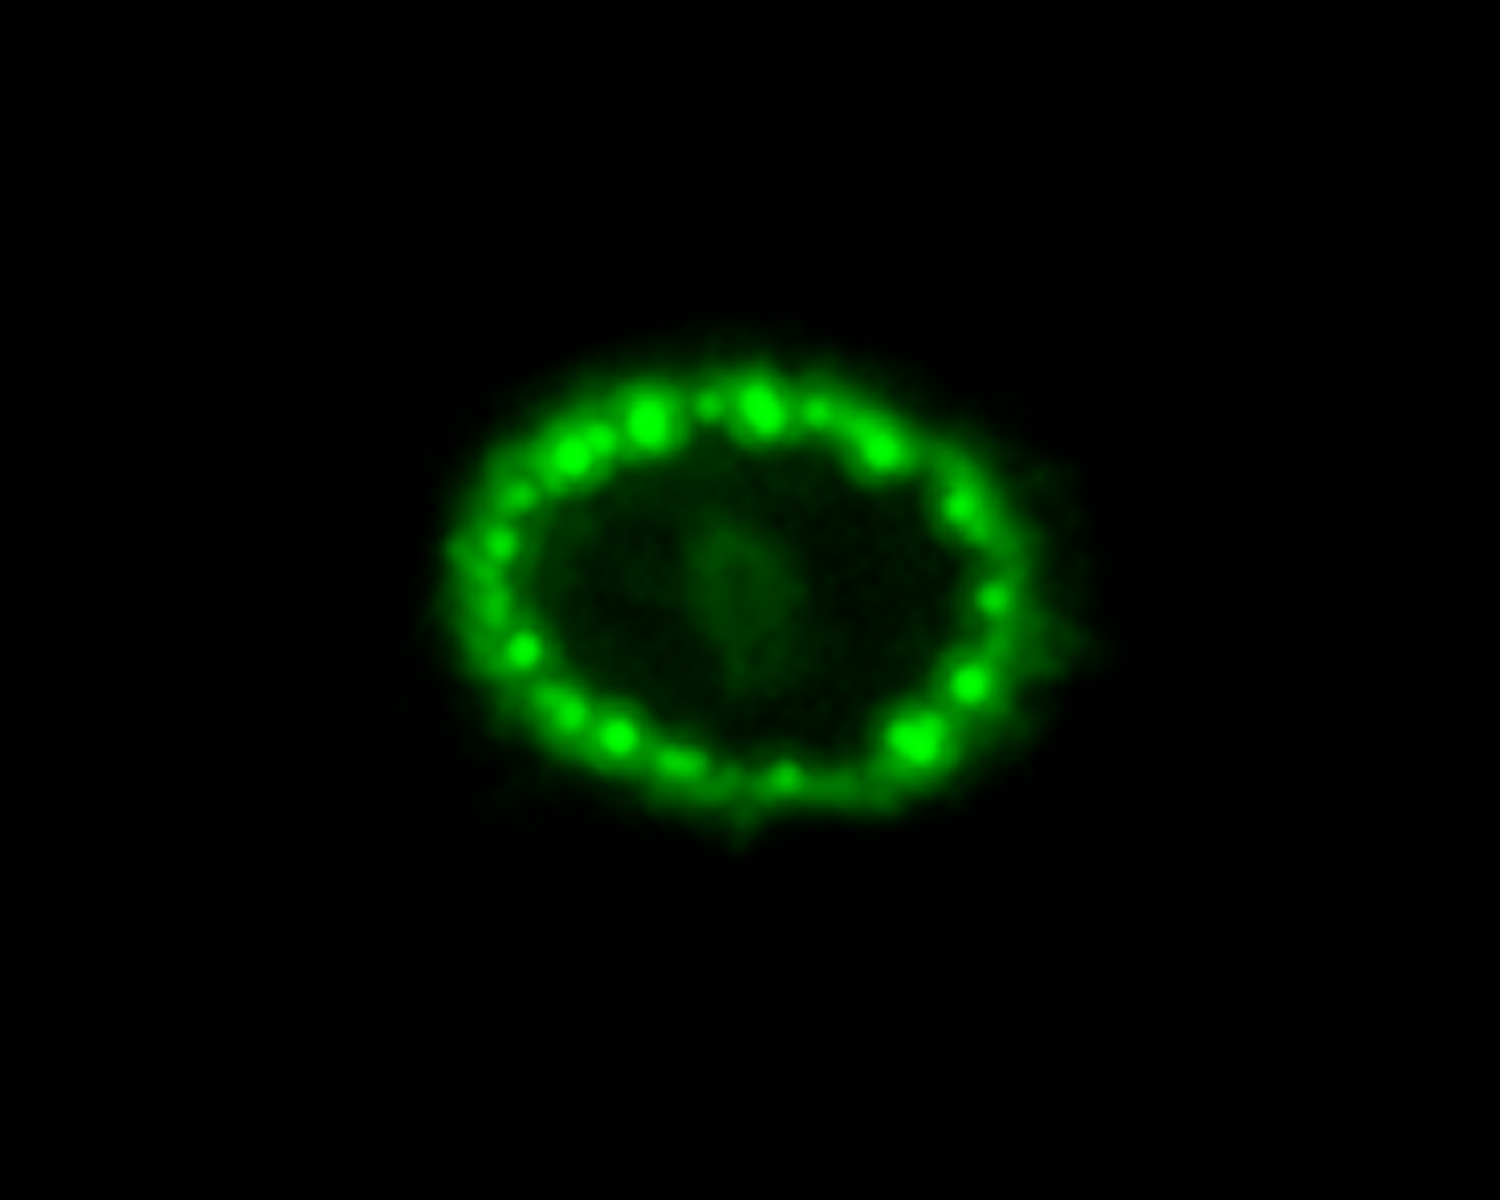

A Hubble View of Supernova 1987A

This is an image of the intricate remains of Supernova 1987A taken by NASA’s Hubble Space Telescope. The green hue reveals where the expanding shock wave from the exploded star is colliding with a ring of material around the supernova. The green represents the glow of visible light.

Hubble Credit: NASA, ESA, and R. Kirshner (Harvard-Smithsonian Center for Astrophysics and Gordon and Betty Moore Foundation)

Credit: NASA, ESA, A. Angelich (NRAO, AUI, NSF), Robert Kirshner (CfA, Moore Foundation)